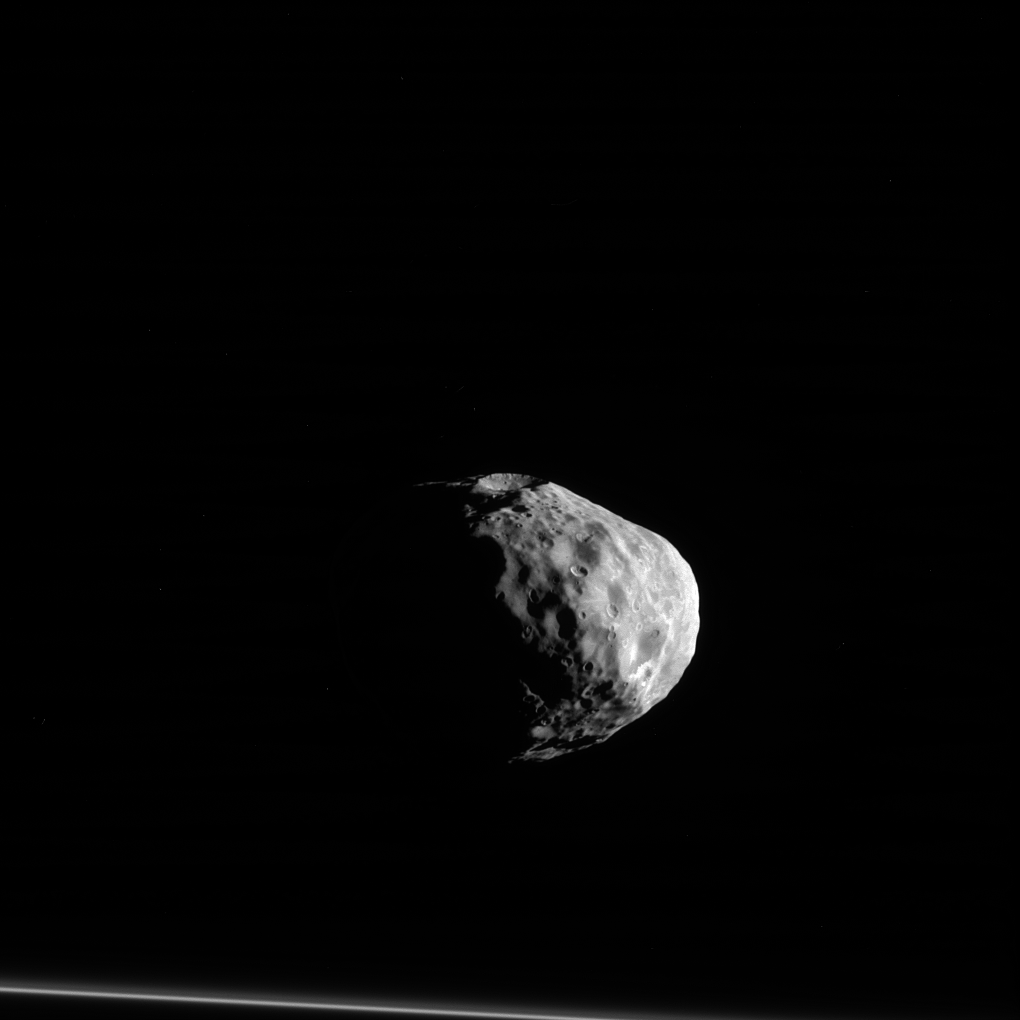

Contemplative Janus

Janus (111 miles or 179 kilometers across) seems to almost stare off into the distance, contemplating deep, moonish thoughts as the F ring stands by at the bottom of this image.

From this image, it is easy to distinguish Janus’ shape from that of a sphere. Many of Saturn’s smaller moons have similarly irregular shapes that scientists believe may give clues to their origins and internal structure. Models combining the dynamics of this moon with its shape imply the existence of mass inhomogeneities within Janus. This would be a surprising result for a body the size of Janus. By studying more images of Janus, scientists may be able confirm this finding and determine just how complicated the internal structure of this small body is.

This image is roughly centered on the side of Janus which faces away from Saturn. North on Janus is up and rotated 3 degrees to the right. The image was taken in visible light with the Cassini spacecraft narrow-angle camera on March 28, 2012.

The view was obtained at a distance of approximately 54,000 miles (87,000 kilometers) from Janus. Image scale is 1,700 feet (520 meters) per pixel.

The Cassini-Huygens mission is a cooperative project of NASA, the European Space Agency and the Italian Space Agency. NASA’s Jet Propulsion Laboratory, a division of the California Institute of Technology in Pasadena, manages the mission for NASA’s Science Mission Directorate, Washington. The Cassini orbiter and its two onboard cameras were designed, developed and assembled at JPL. The imaging operations center is based at the Space Science Institute in Boulder, Colo.

Credit: NASA/JPL-Caltech/Space Science Institute